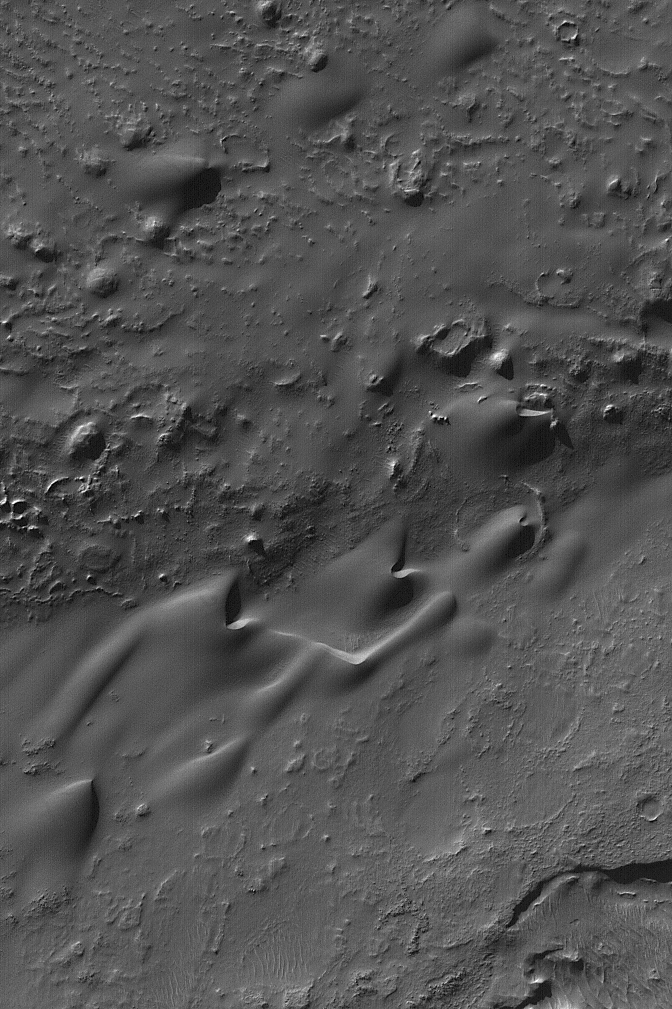

Lohse Crater Dunes

8 January 2004
This Mars Global Surveyor (MGS) Mars Orbiter Camera (MOC) image shows windblown sand dunes in Lohse Crater in Noachis Terra near 43.8°S, 16.8°W. The winds responsible for these dunes blew largely from the lower left (southwest) toward the upper right (northeast). The picture covers an area about 3 km (1.9 mi) across, and is illuminated by sunlight from the upper left.

Credit: NASA/JPL/Malin Space Science Systems